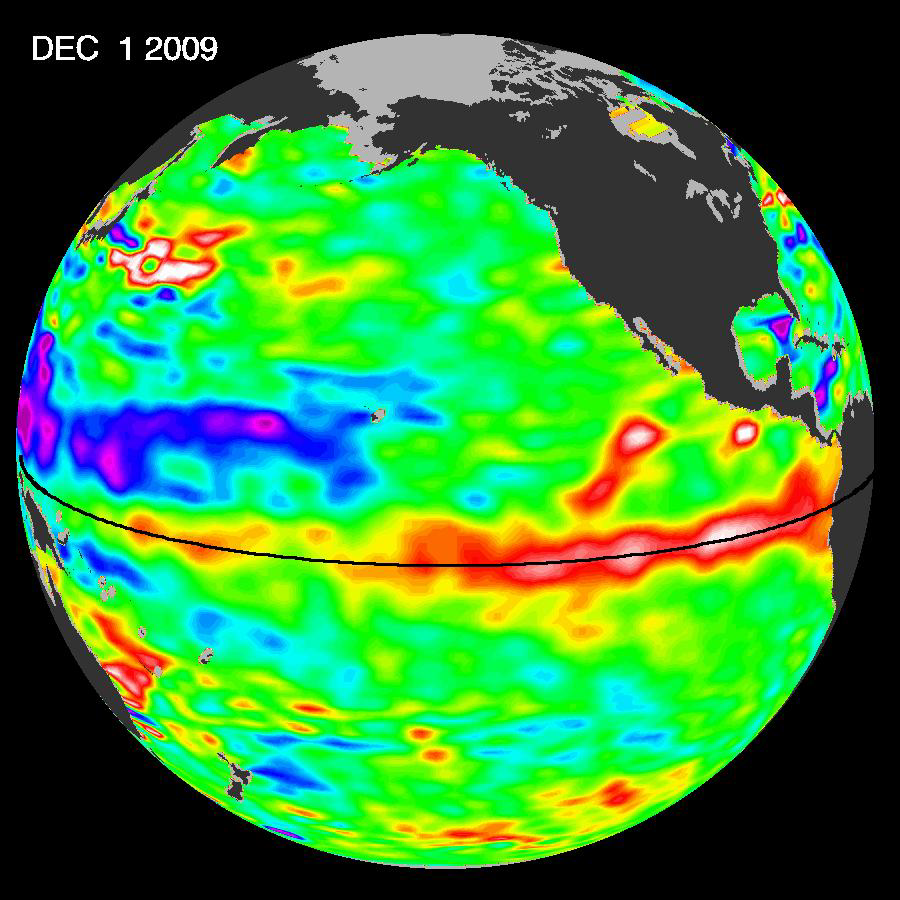

El Niño Surges; Warm Kelvin Wave Headed for South America

The most recent sea-level height data from the NASA/European Ocean Surface Topography Mission/Jason-2 oceanography satellite show the continued eastward progression of a strong wave of warm water, known as a Kelvin wave, that is now approaching South America. In the eastern equatorial Pacific, this “warm wave” appears as the large area of higher-than-normal sea surface heights (warmer-than-normal sea surface temperatures) between 130 degrees west and the coast of Peru. A series of these types of Kelvin wave events that began in June 2009 initially triggered and has sustained the present El Niño condition.

The series of Jason-2 images from mid-October 2009 to the present, December 1, 2009, illustrate how sustained weakening of trade winds in the western and central equatorial Pacific beginning in October 2009 excited these eastward moving waves that are now raising sea levels off South America.

This image of sea-level height anomaly was created with data collected by the U.S./European satellite during a 10-day period centered on December 1, 2009. It shows a red and white area in the central and eastern equatorial Pacific that is about 10 to 18 centimeters (4 to 7 inches) above normal. These regions contrast with the western equatorial Pacific, where lower than-normal sea levels (blue and purple areas) are between 8 to 15 centimeters (3 and 6 inches) below normal. Along the equator, the red and white colors depict areas where sea surface temperatures are more than one to two degrees Celsius above normal (two to four degrees Fahrenheit).

Credit: NASA/JPL Ocean Surface Topography Team